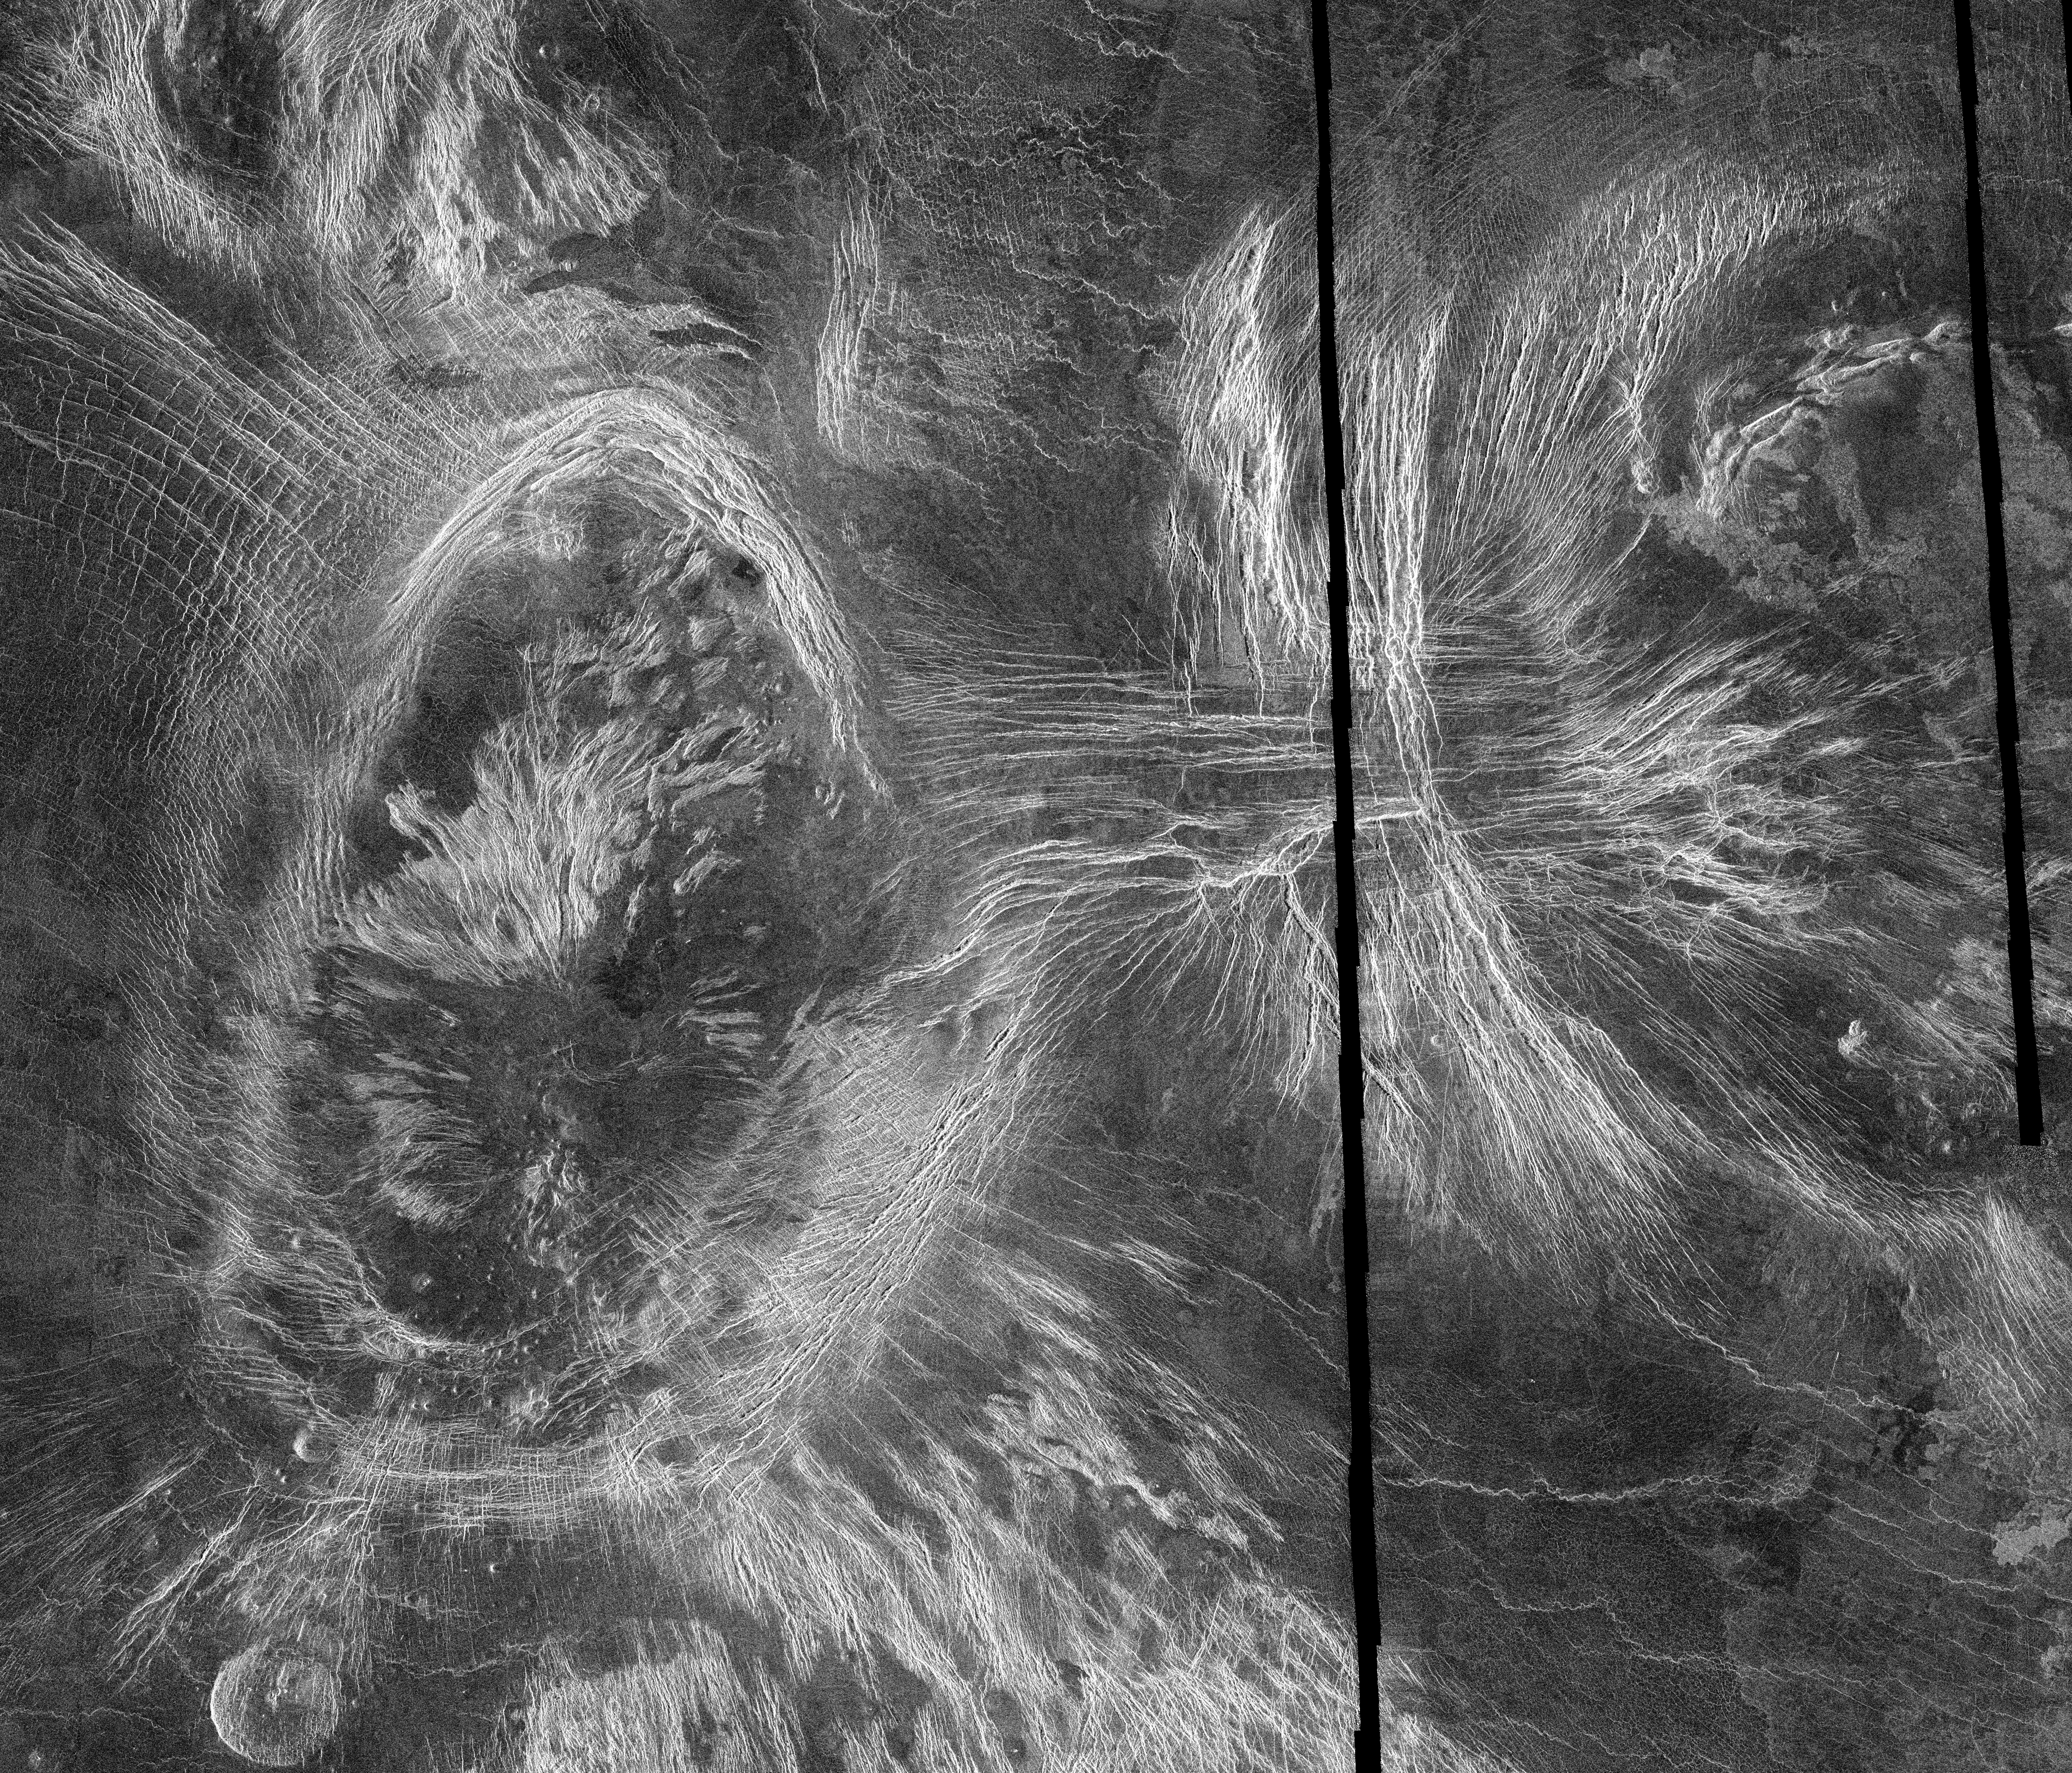

Venus – Mosaic of Bahet and Onatah Coronae

This mosaic of Magellan data in the Fortuna region of Venus, centered at 49 degrees north latitude, 2 degrees longitude, shows two coronae. Coronae are large circular or oval structures first identified in Soviet radar images of Venus. The structure on the left, Bahet Corona, is about 230 kilometers (138 miles) long and 150 kilometers (90 miles) across. A portion of Onatah Corona, over 350 kilometers (210 miles) in diameter, can be seen on the right of the mosaic. Both features are surrounded by a ring of ridges and troughs, which in places cut more radially-oriented fractures. The centers of the features also contain radial fractures as well as volcanic domes and flows. Coronae are thought to form due to the upwelling of hot material from deep in the interior of Venus. The two coronae may have formed at the same time over a single upwelling, or may indicate movement of the upwelling or the upper layers of the planet to the west over time. A ‘pancake’ dome, similar to low-relief domes see in the southern hemisphere, is located just to the southwest of Bahet. Resolution of the Magellan data is about 120 meters (400 feet).

Credit: NASA/JPL